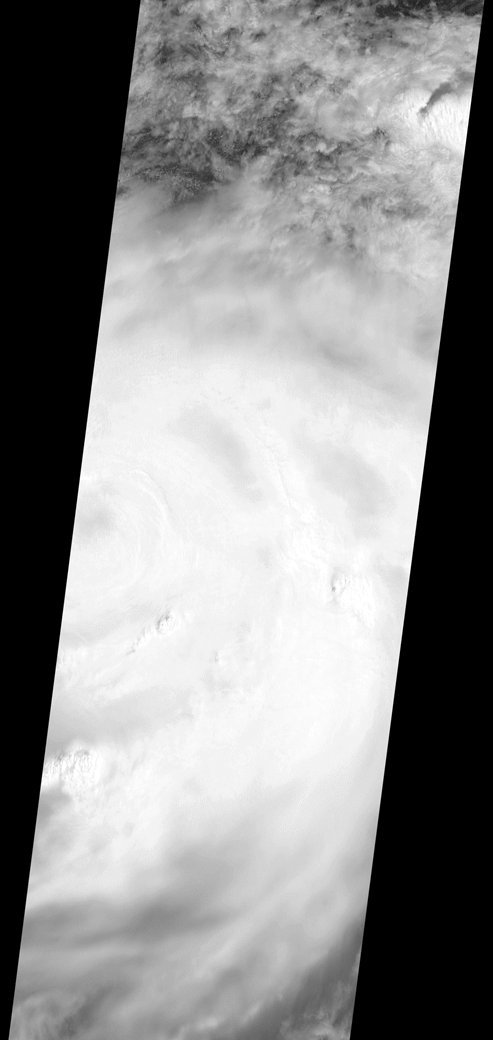

Hurricane Matthew over Haiti seen by NASA’s MISR

On the morning of October 4, 2016, Hurricane Matthew passed over the island nation of Haiti. A Category 4 storm, it made landfall around 7 a.m. local time (5 a.m. PDT/8 a.m. EDT) with sustained winds over 145 mph. This is the strongest hurricane to hit Haiti in over 50 years.

On October 4, at 10:30 a.m. local time (8:30 a.m. PDT/11:30 a.m. EDT), the Multi-angle Imaging SpectroRadiometer (MISR) instrument aboard NASA’s Terra satellite passed over Hurricane Matthew. This animation was made from images taken by MISR’s downward-pointing (nadir) camera is 235 miles (378 kilometers) across, which is much narrower than the massive diameter of Matthew, so only the hurricane’s eye and a portion of the storm’s right side are visible. Haiti is completely obscured by Matthew’s clouds, but part of the Bahamas is visible to the north. Several hot towers are visible within the central part of the storm, and another at the top right of the image. Hot towers are enormous thunderheads that punch through the tropopause (the boundary between the lowest layer of the atmosphere, the troposphere, and the next level, the stratosphere). The rugged topography of Haiti causes uplift within the storm, generating these hot towers and fueling even more rain than Matthew would otherwise dump on the country.

MISR has nine cameras fixed at different angles, which capture images of the same point on the ground within about seven minutes. This animation was created by blending images from these nine cameras. The change in angle between the images causes a much larger motion from south to north than actually exists, but the rotation of the storm is real motion. From this animation, you can get an idea of the incredible height of the hot towers, especially the one to the upper right. The counter-clockwise rotation of Matthew around its closed (cloudy) eye is also visible.

These data were acquired during Terra orbit 89345. Other MISR data are available through the NASA Langley Research Center.

For more information, visit http://eosweb.larc.nasa.gov/project/misr/misr_table.

MISR was built and is managed by NASA’s Jet Propulsion Laboratory, Pasadena, California, for NASA’s Science Mission Directorate, Washington, D.C. The Terra spacecraft is managed by NASA’s Goddard Space Flight Center, Greenbelt, Maryland. The MISR data were obtained from the NASA Langley Research Center Atmospheric Science Data Center, Hampton, Virginia. JPL is a division of Caltech in Pasadena.

Credit: NASA/GSFC/LaRC/JPL, MISR Team